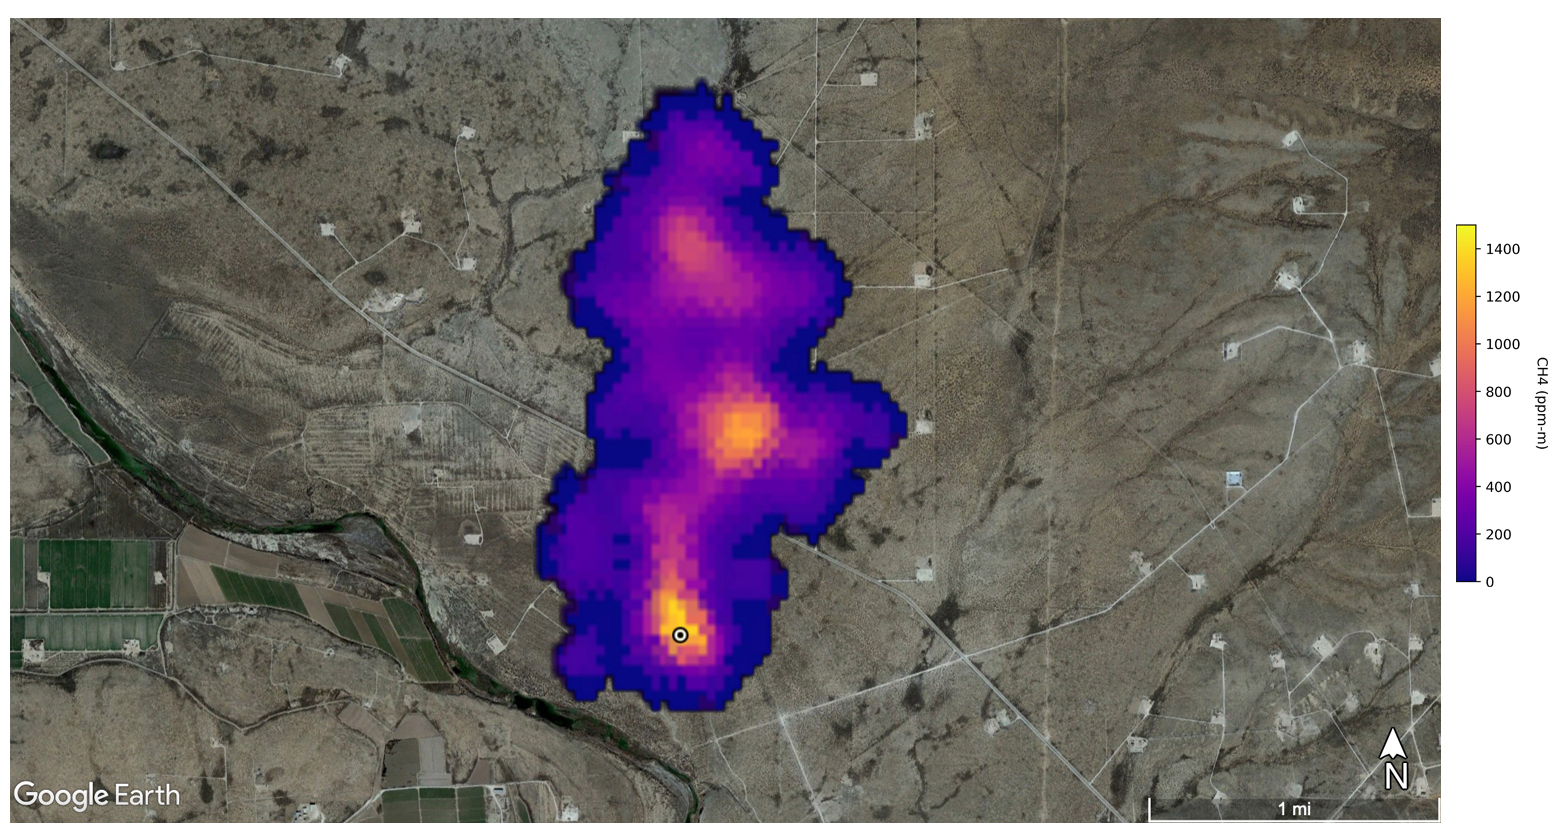

EMIT Spots Methane Hotspots

Figure A

Figure B

A plume of methane – a potent greenhouse gas about 80 times more effective at trapping heat in the atmosphere than carbon dioxide – is detected flowing from an area southeast of Carlsbad, New Mexico, in an image that uses data from NASA’s Earth Surface Mineral Dust Source Investigation (EMIT) mission. The 2-mile (3.3-kilometer) long plume originates in an area known as the Permian Basin, which spans parts of southeastern New Mexico and western Texas and is one of the largest oilfields in the world.

EMIT uses an imaging spectrometer to detect the unique pattern of reflected and absorbed light – called a spectral fingerprint – from various materials on Earth’s surface and in its atmosphere. Perched on the International Space Station, EMIT was originally intended to map the prevalence of minerals in Earth’s arid regions, such as the deserts of Africa and Australia. Scientists verified that EMIT could also detect methane and carbon dioxide when they were checking the accuracy of the image spectrometer’s mineral data.

Figure A shows 12 plumes from oil and gas infrastructure east of Hazar, Turkmenistan, a port city on the Caspian Sea. Some of the plumes, which are blowing westward, stretch for more than 20 miles (32 kilometers).

Figure B shows a methane plume from a landfill south of Tehran, Iran, that is at least 3 miles (4.8 kilometers) long. Methane is a byproduct of the decomposition of organic material, and substantial emissions are often detected around landfills.

The data for these images was collected by EMIT in August 2022.

Scientists estimate flow rates of 20.2 tons (18.3 metric tons) per hour at the Permian site, 55.6 tons (50.4 metric tons) per hour in total for the Turkmenistan sources, and 9.4 tons (8.5 metric tons) per hour at the Iran site. While quite large, these emission rates are broadly consistent with previous studies of locations like the Permian Basin, as well as emission source types like landfills. The Turkmenistan example has a similar magnitude to the 2015 Aliso Canyon Blowout.

EMIT was selected from the Earth Venture Instrument-4 solicitation under the Earth Science Division of NASA Science Mission Directorate and was developed at NASA’s Jet Propulsion Laboratory, which is managed for the agency by Caltech in Pasadena, California. It launched aboard a SpaceX Dragon resupply spacecraft from NASA’s Kennedy Space Center in Florida on July 14, 2022. The instrument’s data will be delivered to the NASA Land Processes Distributed Active Archive Center (DAAC) for use by other researchers and the public.

Credit: NASA/JPL-Caltech